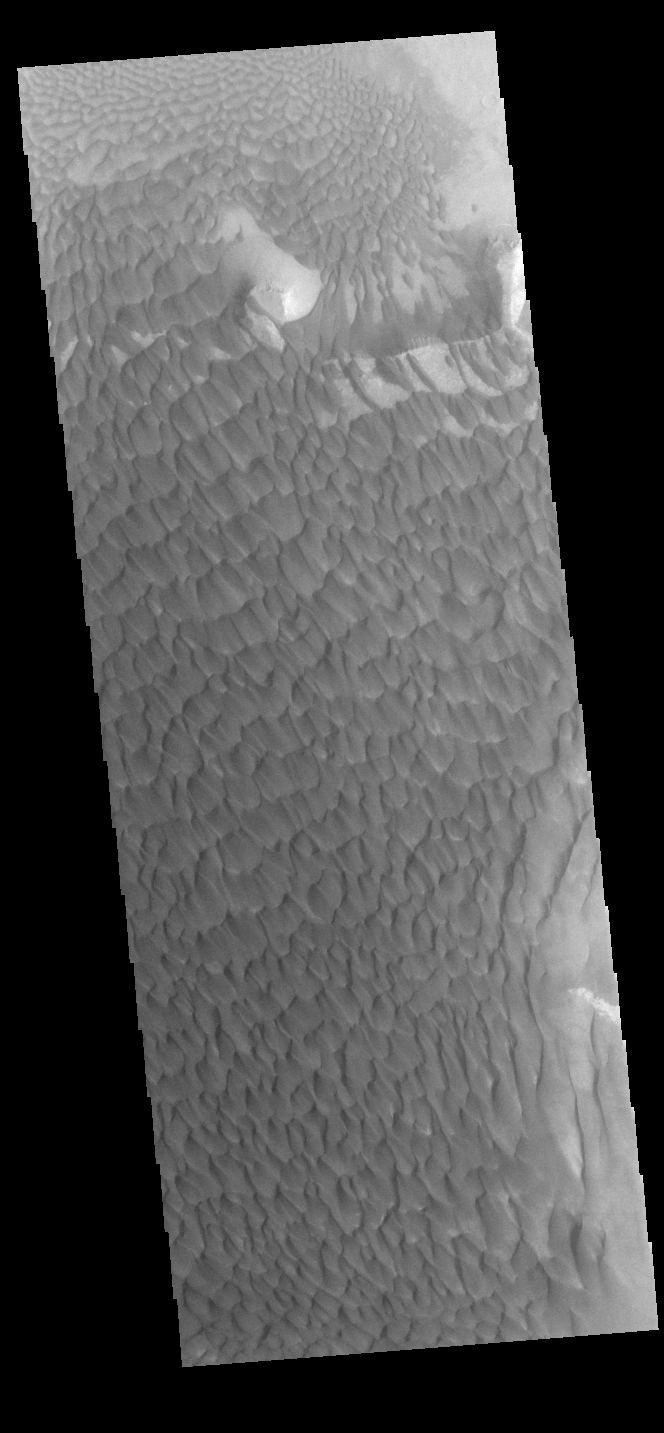

Rabe Crater Dunes

Today’s VIS image shows part of the dune field on the floor of Rabe Crater.

Credit: NASA/JPL-Caltech/ASU